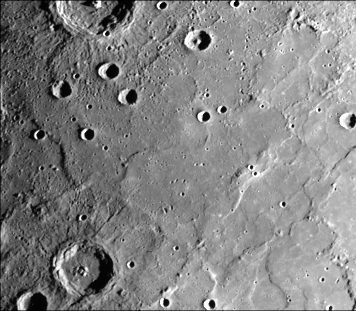

Young Craters on Smooth Plains

Young craters (the largest of which is about 100 kilometers in diameter) superposed on smooth plains. Larger young craters have central peaks, flat floors, terraced walls, radial ejecta deposits, and surrounding fields of secondary craters. Smooth plains have well-developed ridges extending NW and NE. This image (FDS 167), acquired during the spacecraft’s first encounter with Mercury, is located approximately 60 degrees N, 175 degrees W.

The Mariner 10 mission, managed by the Jet Propulsion Laboratory for NASA’s Office of Space Science, explored Venus in February 1974 on the way to three encounters with Mercury-in March and September 1974 and in March 1975. The spacecraft took more than 7,000 photos of Mercury, Venus, the Earth and the Moon.

Credit: NASA/JPL/Northwestern University